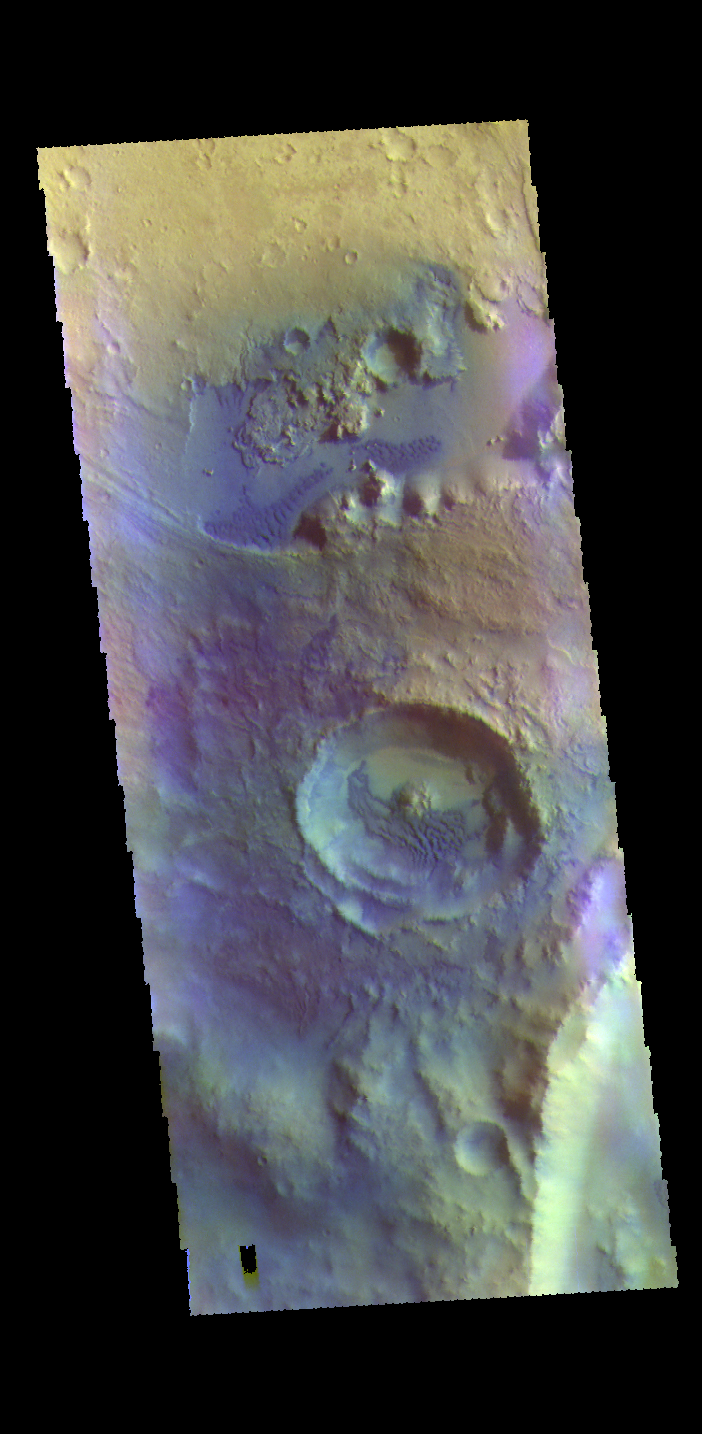

Dunes – False Color

This VIS image is located in an unnamed crater in Arabia Terra. Dark blue tones in false color indicate basaltic sands. These sands have created the dunes seen in this image.

The THEMIS VIS camera contains 5 filters. The data from different filters can be combined in multiple ways to create a false color image. These false color images may reveal subtle variations of the surface not easily identified in a single band image.

Credit: NASA/JPL-Caltech/ASU